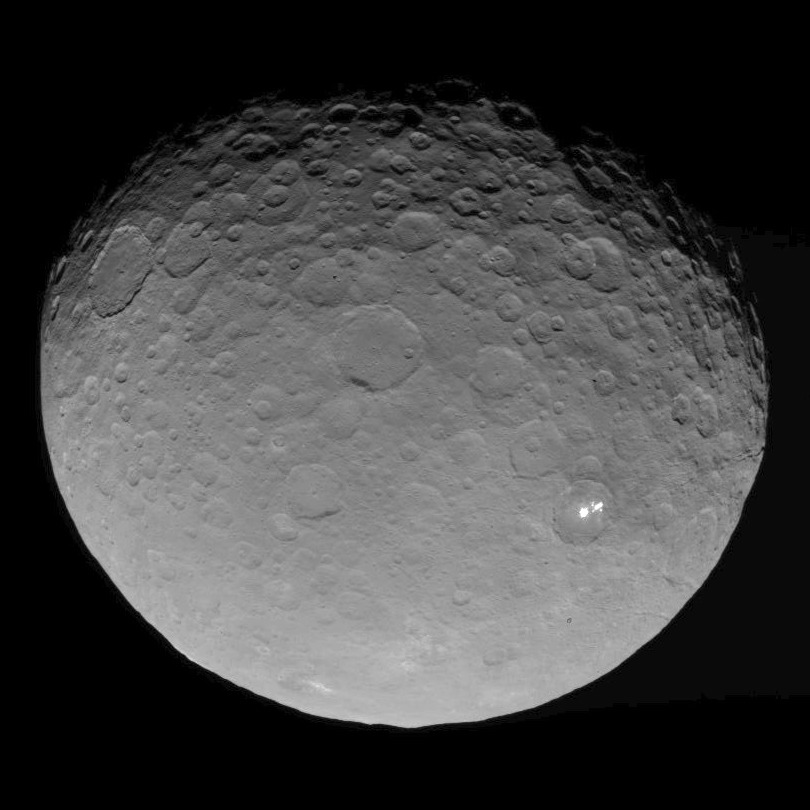

Dawn RC3 Image 11

This image of Ceres is part of a sequence taken by NASA’s Dawn spacecraft on May 4, 2015, from a distance of 8,400 miles (13,600 kilometers).

Dawn’s mission is managed by JPL for NASA’s Science Mission Directorate in Washington. Dawn is a project of the directorate’s Discovery Program, managed by NASA’s Marshall Space Flight Center in Huntsville, Alabama. UCLA is responsible for overall Dawn mission science. Orbital ATK, Inc., in Dulles, Virginia, designed and built the spacecraft. The German Aerospace Center, the Max Planck Institute for Solar System Research, the Italian Space Agency and the Italian National Astrophysical Institute are international partners on the mission team.

Credit: NASA/JPL-Caltech/UCLA/MPS/DLR/IDA